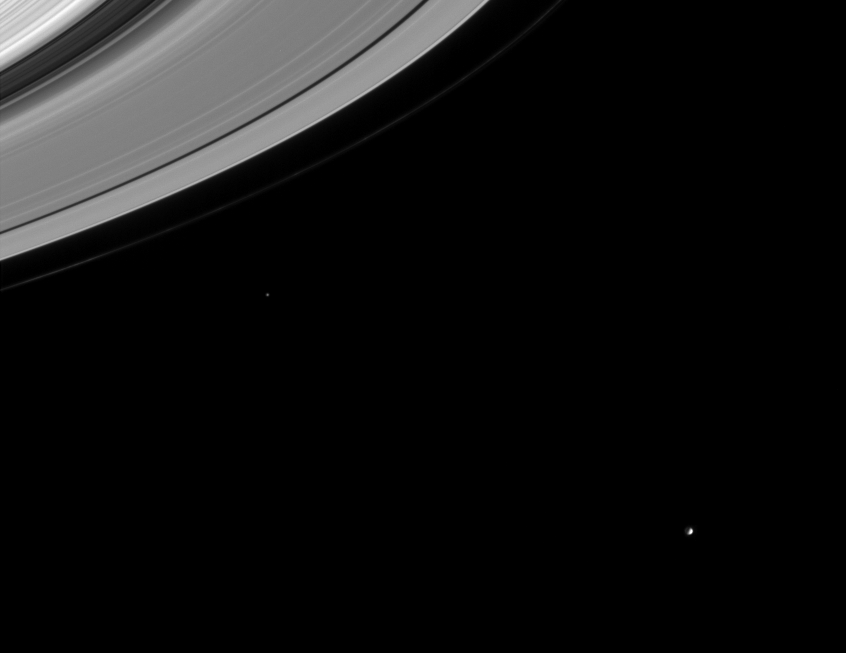

Moons and Gaps

This image captures several important targets of the Cassini mission: icy moons, rings, and the gaps in the rings that may contain small undiscovered moons.

Mimas (398 kilometers, or 247 miles across) is easily seen near lower right. Epimetheus (116 kilometers, or 72 miles across) is visible left of center.

The 4,800-kilometer- (2,980-mile-) wide Cassini division is the dark swath at upper left. The Encke Gap (325 kilometers, or 202 miles wide) is visible as a dark curve near the edge of the A ring. The thin F ring is seen here, exterior to the main rings.

The image was taken in visible light with the Cassini spacecraft narrow angle camera on Sept. 10, 2004, at a distance of 8.9 million kilometers (5.5 million miles) from Mimas and at a Sun-Mimas-spacecraft or phase, angle of 84 degrees. The image scale is 53 kilometers (33 miles) per pixel. The image was magnified by a factor of four to aid visibility.

The Cassini-Huygens mission is a cooperative project of NASA, the European Space Agency and the Italian Space Agency. The Jet Propulsion Laboratory, a division of the California Institute of Technology in Pasadena, manages the Cassini-Huygens mission for NASA’s Office of Space Science, Washington, D.C. The Cassini orbiter and its two onboard cameras, were designed, developed and assembled at JPL. The imaging team is based at the Space Science Institute, Boulder, Colo.

Credit: NASA/JPL/Space Science Institute